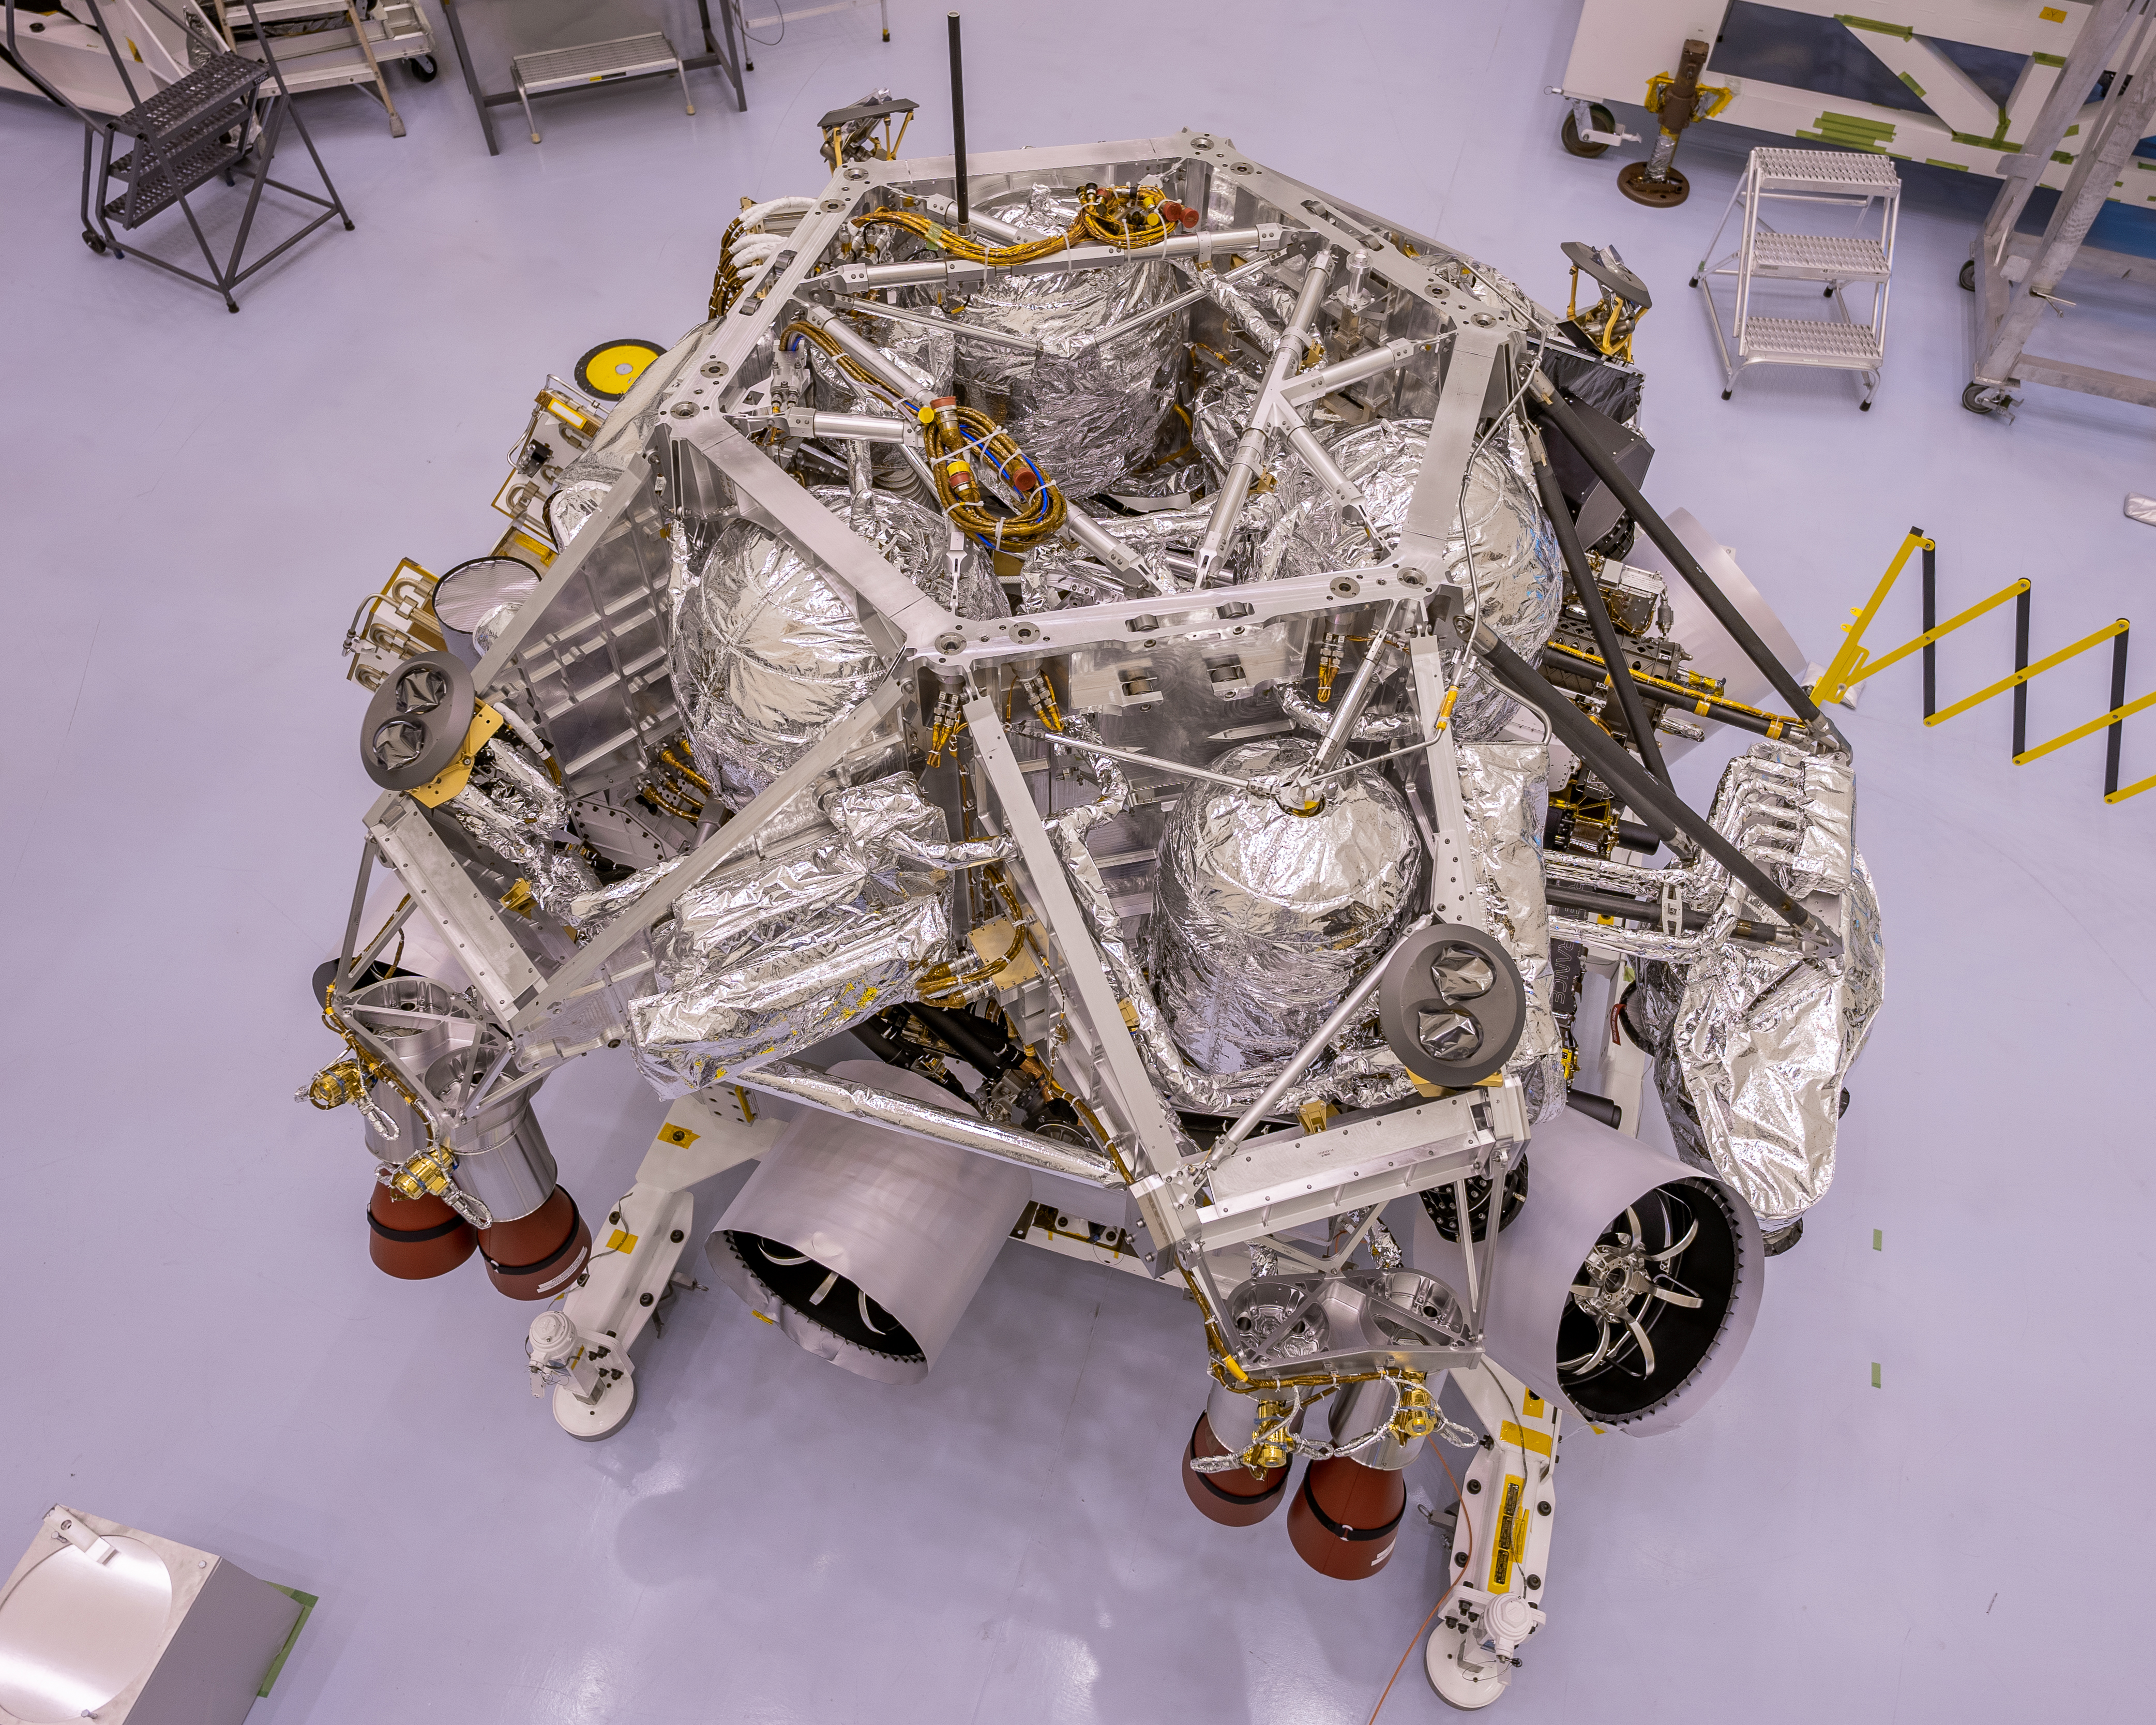

Perseverance Rover Gets in Launch Shape

This image of the rocket-powered descent stage sitting on top of NASA’s Perseverance rover was taken in a clean room at Kennedy Space Center on April 29, 2020. The integration of the two spacecraft was the first step in stacking the mission’s major components into the configuration they will be in while sitting atop of the Atlas V rocket.

Credit: NASA/JPL-Caltech